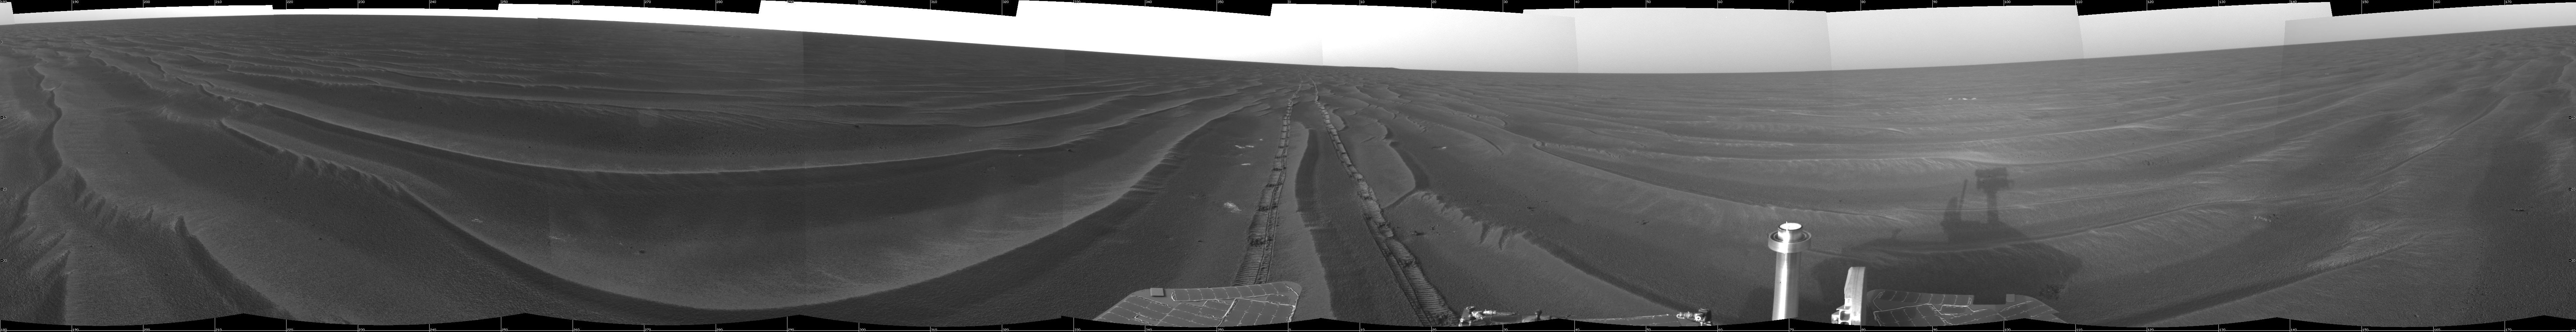

Record Drive Day, Opportunity Sol 383

NASA’s Mars Exploration Rover Opportunity set a one-day distance record for martian driving on the rover’s 383rd martian day, or sol, which began on Feb. 19, 2005. Opportunity rolled 177.5 meters (582 feet) across the plain of Meridiani on that sol. It used its navigation camera after the drive to take the images that are combined into this mosaic view. The view is presented here in a cylindrical projection with geometric seam correction.

Credit: NASA/JPL